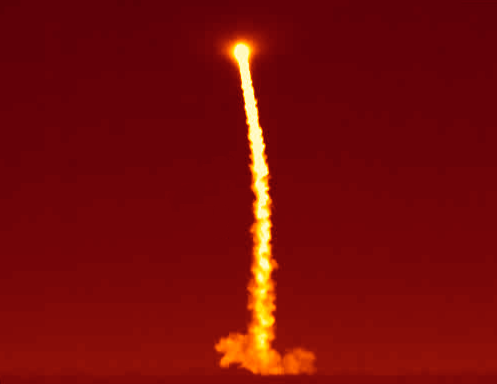

Prepping WISE to Pop its Lens Cap

This image shows an infrared view of the launch of NASA’s Wide-field Infrared Survey Explorer, or WISE, on Dec. 14, 2009 from Vandenberg Air Force Base, Calif. The mission will undergo a one-month checkout before beginning the most detailed survey yet of the entire sky in infrared light. Hundreds of millions of objects will populate its vast catalog, including dark asteroids, the closest “failed” stars and tremendously energetic galaxies.

JPL manages the Wide-field Infrared Survey Explorer for NASA’s Science Mission Directorate, Washington. The principal investigator, Edward Wright, is at UCLA. The mission was competitively selected under NASA’s Explorers Program managed by the Goddard Space Flight Center, Greenbelt, Md. The science instrument was built by the Space Dynamics Laboratory, Logan, Utah, and the spacecraft was built by Ball Aerospace & Technologies Corp., Boulder, Colo. Science operations and data processing take place at the Infrared Processing and Analysis Center at the California Institute of Technology in Pasadena. Caltech manages JPL for NASA.

Credit: NASA/JPL-Caltech